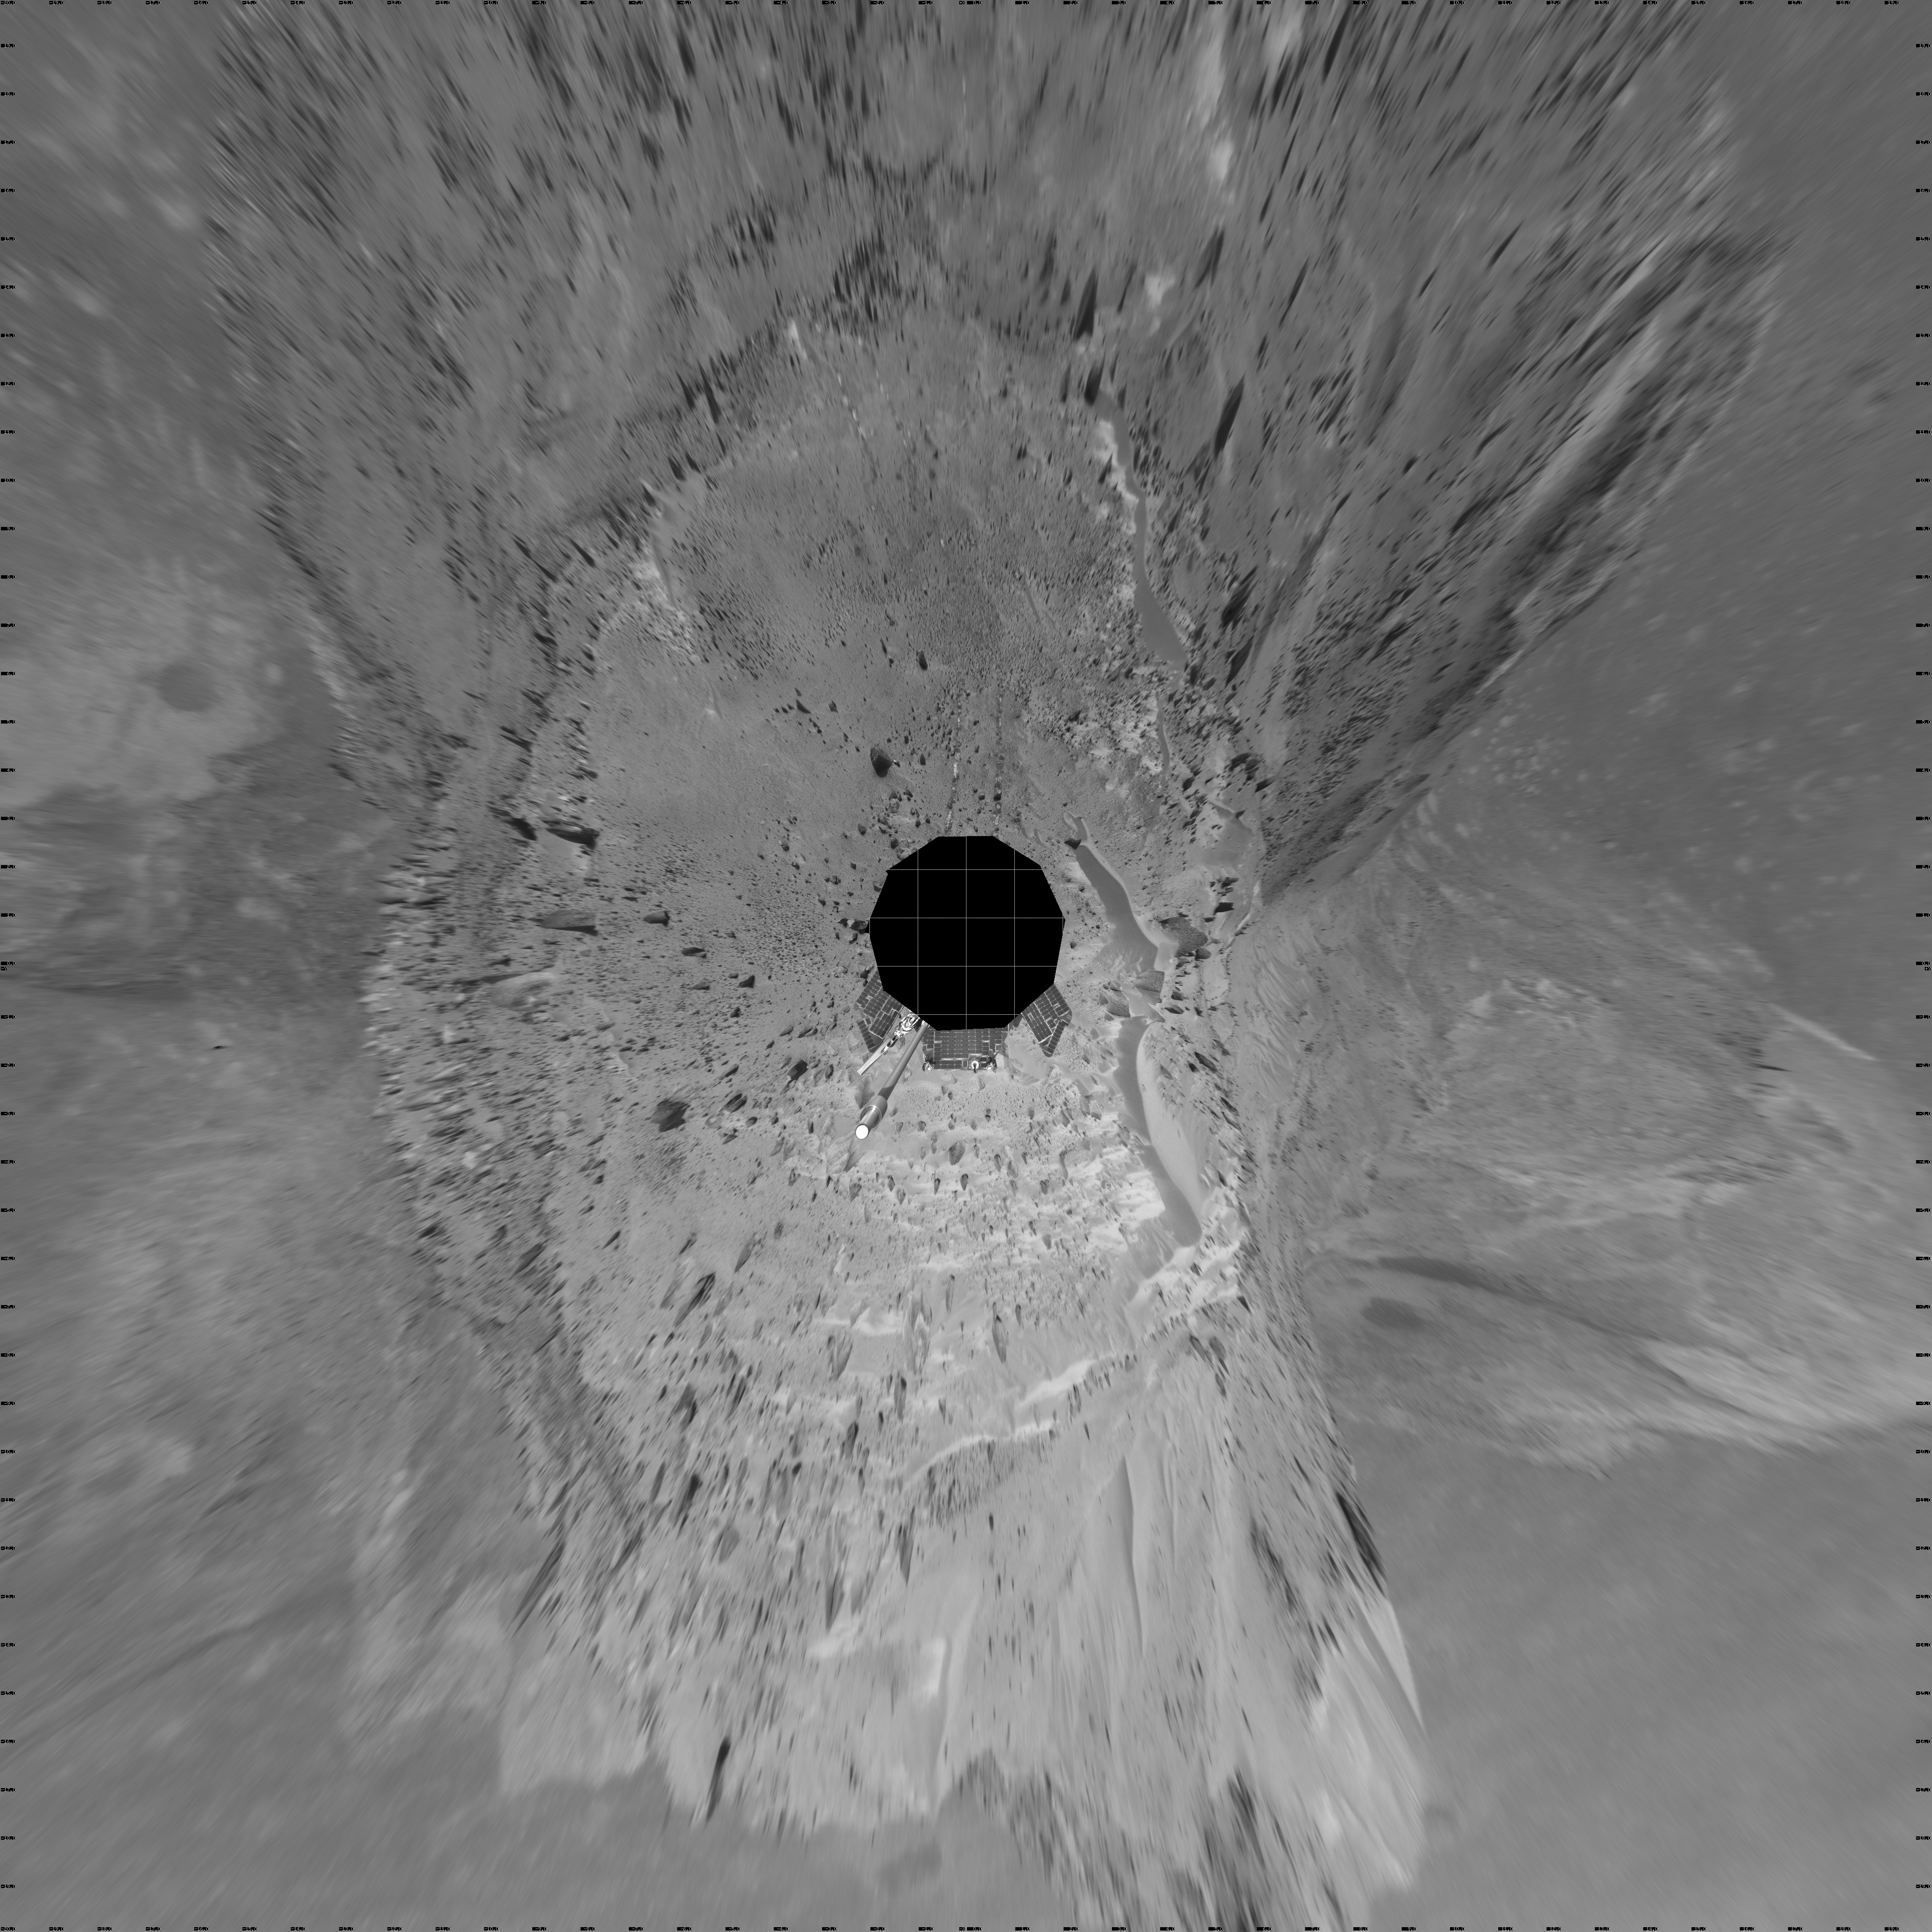

A Great Place to Watch the Weather (vertical)

In this time of year when Mars is most likely to be covered by global dust storms, NASA’s Spirit rover has been experiencing relative calm. In fact, the martian winds have been quite beneficial, clearing dust from the rover’s solar panels and increasing the solar energy available for driving to new places and conducting scientific experiments.

Another thing the martian wind has done is send hundreds of dust devils spinning across the surface of the planet. From Spirit’s high perch approximately 90 meters (295 feet) above the surrounding plains, as shown in this image taken from the summit of “Husband Hill,” three dust devils are clearly visible in the plains of Gusev Crater. Planetary Scientist Ron Greeley of Arizona State University, Tempe, describes the whirling vortices of wind and dust as “vacuum cleaners” that were first seen in images from the Viking Orbiter in 1985, though their existence was predicted as early as 1964.

The most prominent dust devil in this image, visible on the left side of the 360-degree panorama, is one of the closest seen by Spirit. It is about 2 kilometers (1.2 miles) away from the rover, about 90 meters (295 feet) in diameter at its widest point, and 275 meters (902 feet) tall. Its flux is about 1 kilogram per second, meaning it is picking up about 2 pounds of sediment each second and moving it around.

The smaller dust devil just to the right of the largest one is 2.5 to 3 kilometers (1.6 to 1.9 miles) away and is churning up about 0.5 kilograms (1 pound) per second. Both are north of the rover’s position and are moving in an east-southeast direction. On the right side of the mosaic shown here is a third dust devil.

Greeley has calculated that if the number and frequency of dust devils Spirit has encountered are similarly spaced throughout Gusev Crater, the crater probably experiences about 90,000 dust devils per martian day, or sol. Collectively, the whirlwinds lift and redeposit an estimated 4.5 million kilograms (9.9 million U.S. pounds) of sediment per sol.

Spirit took this mosaic of images with its navigation camera on sol 581 (Aug. 22). Straight ahead, just east of the rover, is the summit of “Husband Hill.” The 360-degree field of view is presented in a vertical projection with geometrical seam correction.

Credit: NASA/JPL-Caltech